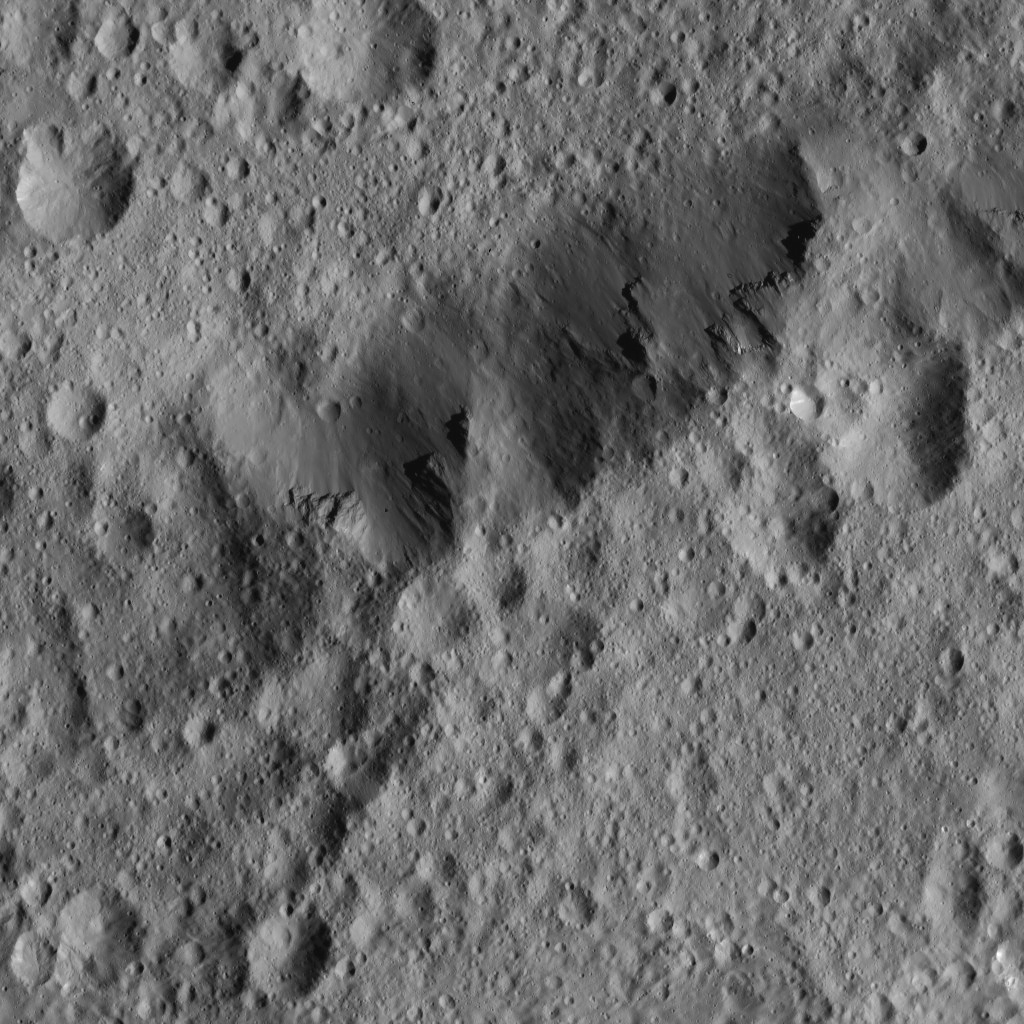

Dawn LAMO Image 66

The rim of Ezinu Crater is seen in this view from NASA’s Dawn spacecraft.

The view is centered at approximately 36 degrees north latitude, 194 degrees east longitude. The center of the crater can be seen at PIA20560. Ezinu can be seen from higher altitudes at PIA20190 and at PIA19610.

Dawn acquired this image on Feb. 12, 2016, from its low-altitude mapping orbit, at a distance of about 240 miles (385 kilometers) from the surface. The image resolution is 120 feet (35 meters) per pixel.

Dawn’s mission is managed by JPL for NASA’s Science Mission Directorate in Washington. Dawn is a project of the directorate’s Discovery Program, managed by NASA’s Marshall Space Flight Center in Huntsville, Alabama. UCLA is responsible for overall Dawn mission science. Orbital ATK, Inc., in Dulles, Virginia, designed and built the spacecraft. The German Aerospace Center, the Max Planck Institute for Solar System Research, the Italian Space Agency and the Italian National Astrophysical Institute are international partners on the mission team.

Credit: NASA/JPL-Caltech/UCLA/MPS/DLR/IDA